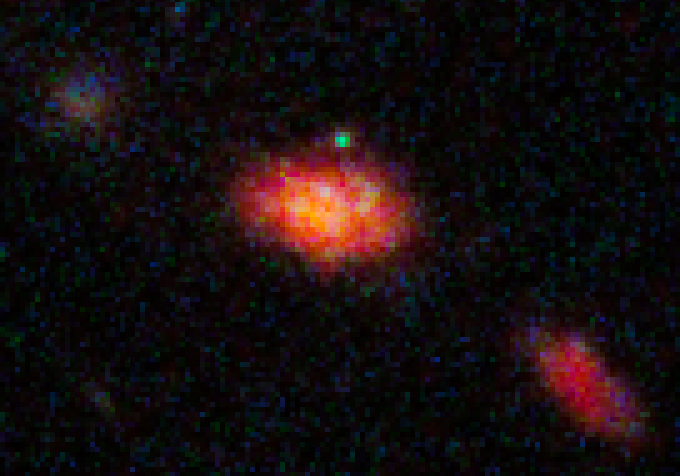

HST ACS WFC3 F606W Image with SN

Object Name: SN Mikulski
Object Description: Supernova Discovered in Hubble CANDELS Data
Instrument: HST/WFC3/IR and HST/ACS/WFC
Filters: WFC3/IR F125W (J), ACS/WFC F606W (V), and F814W (I)

This image is a composite of separate exposures acquired by the WFC3 and ACS instruments on HST. Several filters were used to sample broad wavelength ranges. The color results from assigning different hues (colors) to each monochromatic (grayscale) image associated with an individual filter. In this case, the assigned colors are: Red: F125W (J) Blue: F606W (V) Green: F814W (I)

Credit: NASA, ESA, CANDELS Team, Sandra Faber (UC Santa Cruz), Adam Riess (JHU, STScI), Steven Rodney